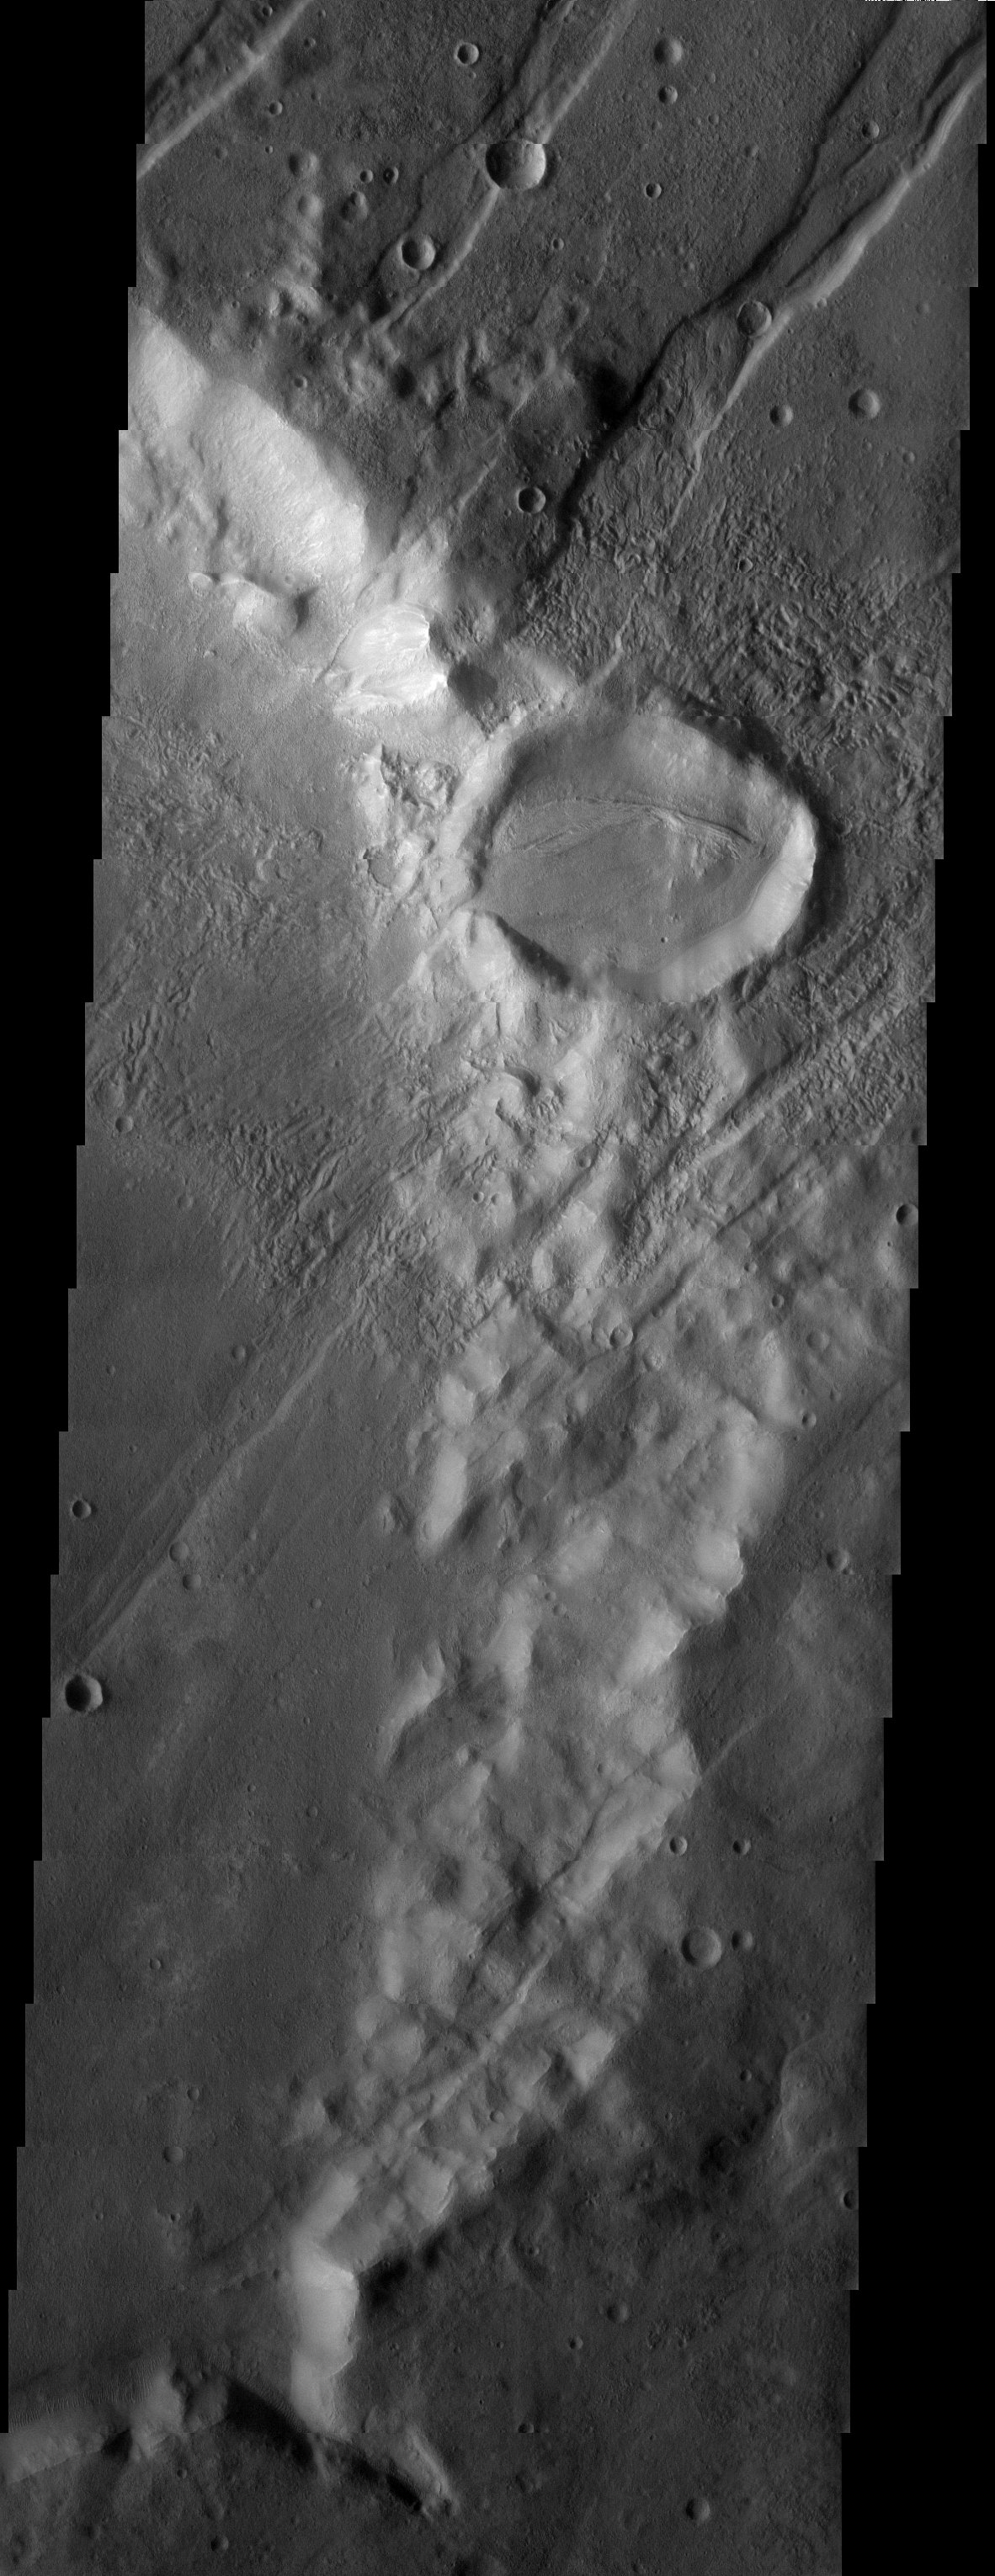

Craters and Grabens: Circles and Lines

Released 7 August 2003

Large grooves indicating tectonic faulting cross this image from the upper right to the lower left. This image is located not too far south of the Tharsis Montes, which probably produced the faulting seen here as they erupted and uplifted the terrain. Many craters are apparent on the surface here, some of which have impacted on the grabens (grooves), indicating that they are younger than the faults. The crater in the center of the image appears to have been breached, allowing material (perhaps a mudslide) to spill to the west. Could this flow be caused by an earthquake that occurred when the faults moved, or did it happen much later?

Image information: VIS instrument. Latitude -35.7, Longitude 324.1 East (35.9 West). 19 meter/pixel resolution.

Note: this THEMIS visual image has not been radiometrically nor geometrically calibrated for this preliminary release. An empirical correction has been performed to remove instrumental effects. A linear shift has been applied in the cross-track and down-track direction to approximate spacecraft and planetary motion. Fully calibrated and geometrically projected images will be released through the Planetary Data System in accordance with Project policies at a later time.

NASA’s Jet Propulsion Laboratory manages the 2001 Mars Odyssey mission for NASA’s Office of Space Science, Washington, D.C. The Thermal Emission Imaging System (THEMIS) was developed by Arizona State University, Tempe, in collaboration with Raytheon Santa Barbara Remote Sensing. The THEMIS investigation is led by Dr. Philip Christensen at Arizona State University. Lockheed Martin Astronautics, Denver, is the prime contractor for the Odyssey project, and developed and built the orbiter. Mission operations are conducted jointly from Lockheed Martin and from JPL, a division of the California Institute of Technology in Pasadena.

Credit: NASA/JPL/Arizona State University